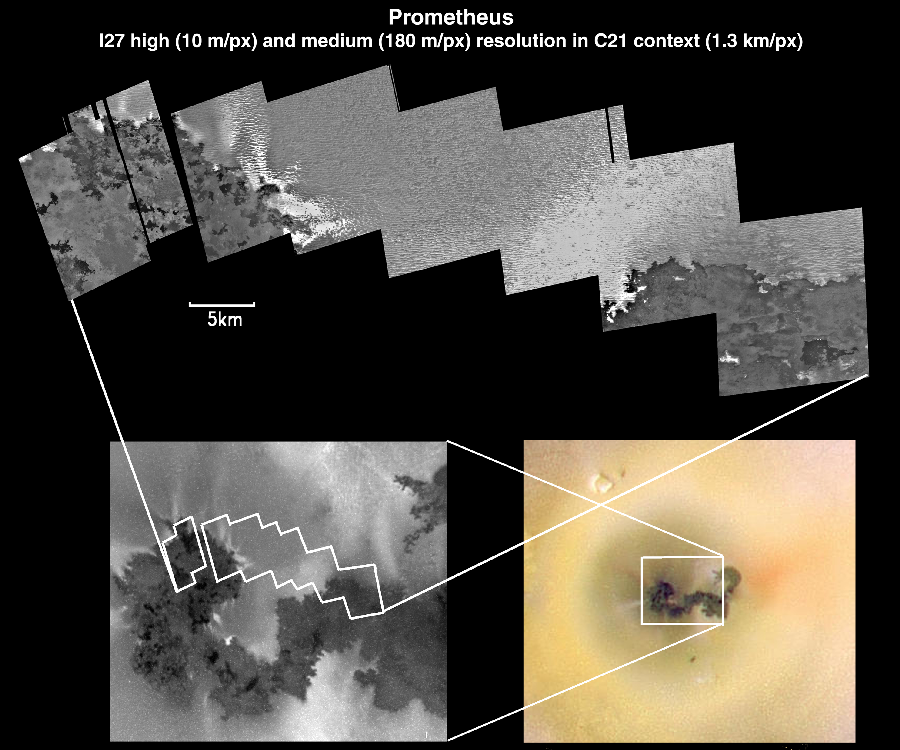

Io’s Prometheus Volcano at Various Resolutions

This composite of images, all acquired by NASA’s Galileo spacecraft, contains three views at three different image resolutions of the volcano Prometheus on Jupiter’s moon Io. The upper mosaic consists of eight high-resolution frames (12 meters or 39 feet per picture element). The lower left image is a single medium-resolution frame (170 meters or 186 yards per picture element); and the lower right mosaic consists of several low-resolution color frames (1.3 kilometers or .81 miles per picture element).

The high- and medium-resolution frames were obtained during Galileo’s third close flyby of Io, on February 22, 2000, while the low-resolution color context frames were obtained on June 30, 1999. In all the images, north is to the top, and the high-resolution mosaic spans about 65 kilometers (40 miles) from east to west. The high-resolution mosaic is centered at about 13 degrees north latitude and 155 degrees west longitude.

At increasing resolution, more surface details about Prometheus become clear. For example, dark spots visible on flows of Prometheus at lower resolution resolve into dark, fresh lava flows with well-defined margins at higher resolution. Bright spots along the margins of Prometheus resolve into bright streaks that appear to come from plumes emanating from the edges of the Prometheus flows. The terrain surrounding Prometheus, which appears relatively smooth at lower resolution, resolves into a complex material composed of rough, ridge-like features at higher resolution. Also visible in the rightmost frame of the high-resolution mosaic (on the northern edge of the very dark lava flow in the lower right corner) are two bright spots, which may indicate active, glowing lava breakouts.

The Jet Propulsion Laboratory, Pasadena, Calif., manages the mission for NASA’s Office of Space Science, Washington, D.C. JPL is a division of the California Institute of Technology in Pasadena.

Credit: NASA/JPL/University of Arizona